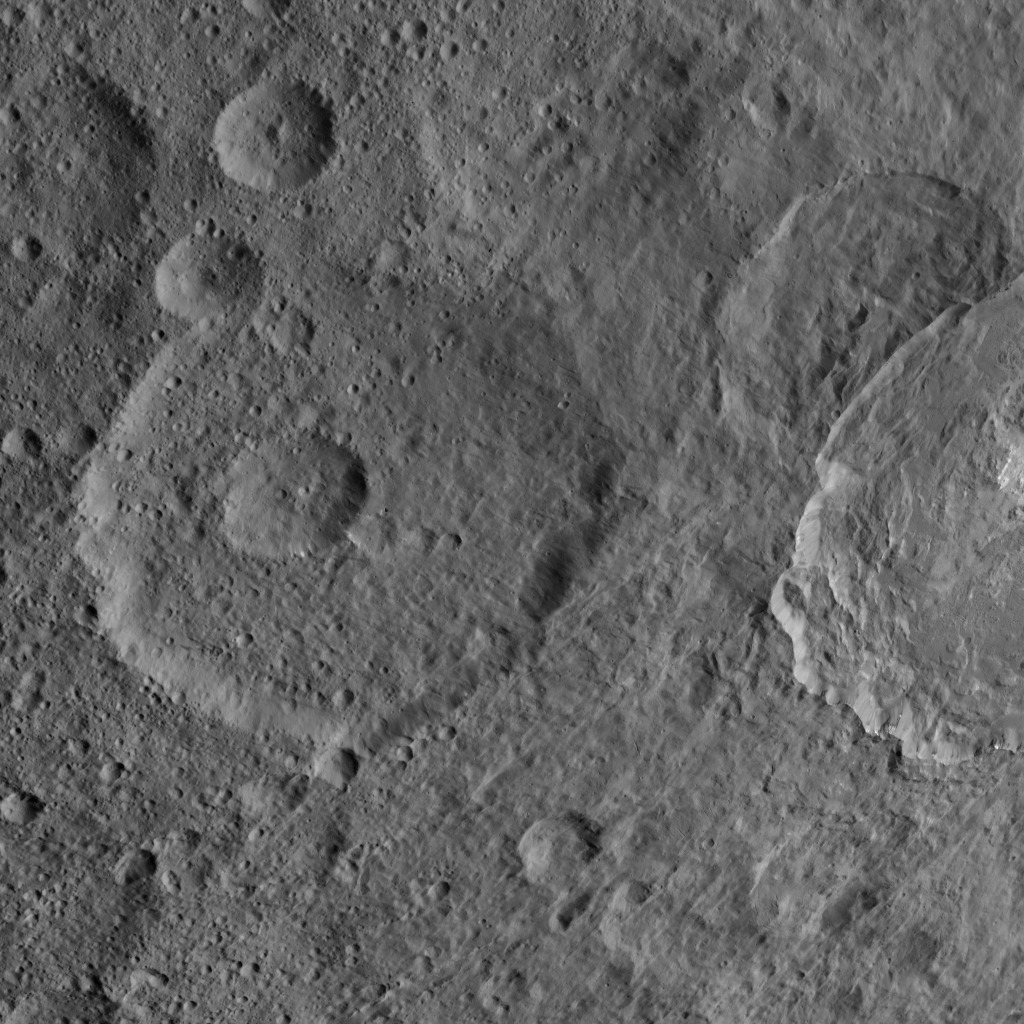

Dawn HAMO Image 49

This image, taken by NASA’s Dawn spacecraft, shows a portion of the northern hemisphere of dwarf planet Ceres from an altitude of 915 miles (1,470 kilometers). The image was taken on Sept. 22, 2015, and has a resolution of 450 feet (140 meters) per pixel.

Dawn’s mission is managed by JPL for NASA’s Science Mission Directorate in Washington. Dawn is a project of the directorate’s Discovery Program, managed by NASA’s Marshall Space Flight Center in Huntsville, Alabama. UCLA is responsible for overall Dawn mission science. Orbital ATK, Inc., in Dulles, Virginia, designed and built the spacecraft. The German Aerospace Center, the Max Planck Institute for Solar System Research, the Italian Space Agency and the Italian National Astrophysical Institute are international partners on the mission team.

Credit: NASA/JPL-Caltech/UCLA/MPS/DLR/IDA